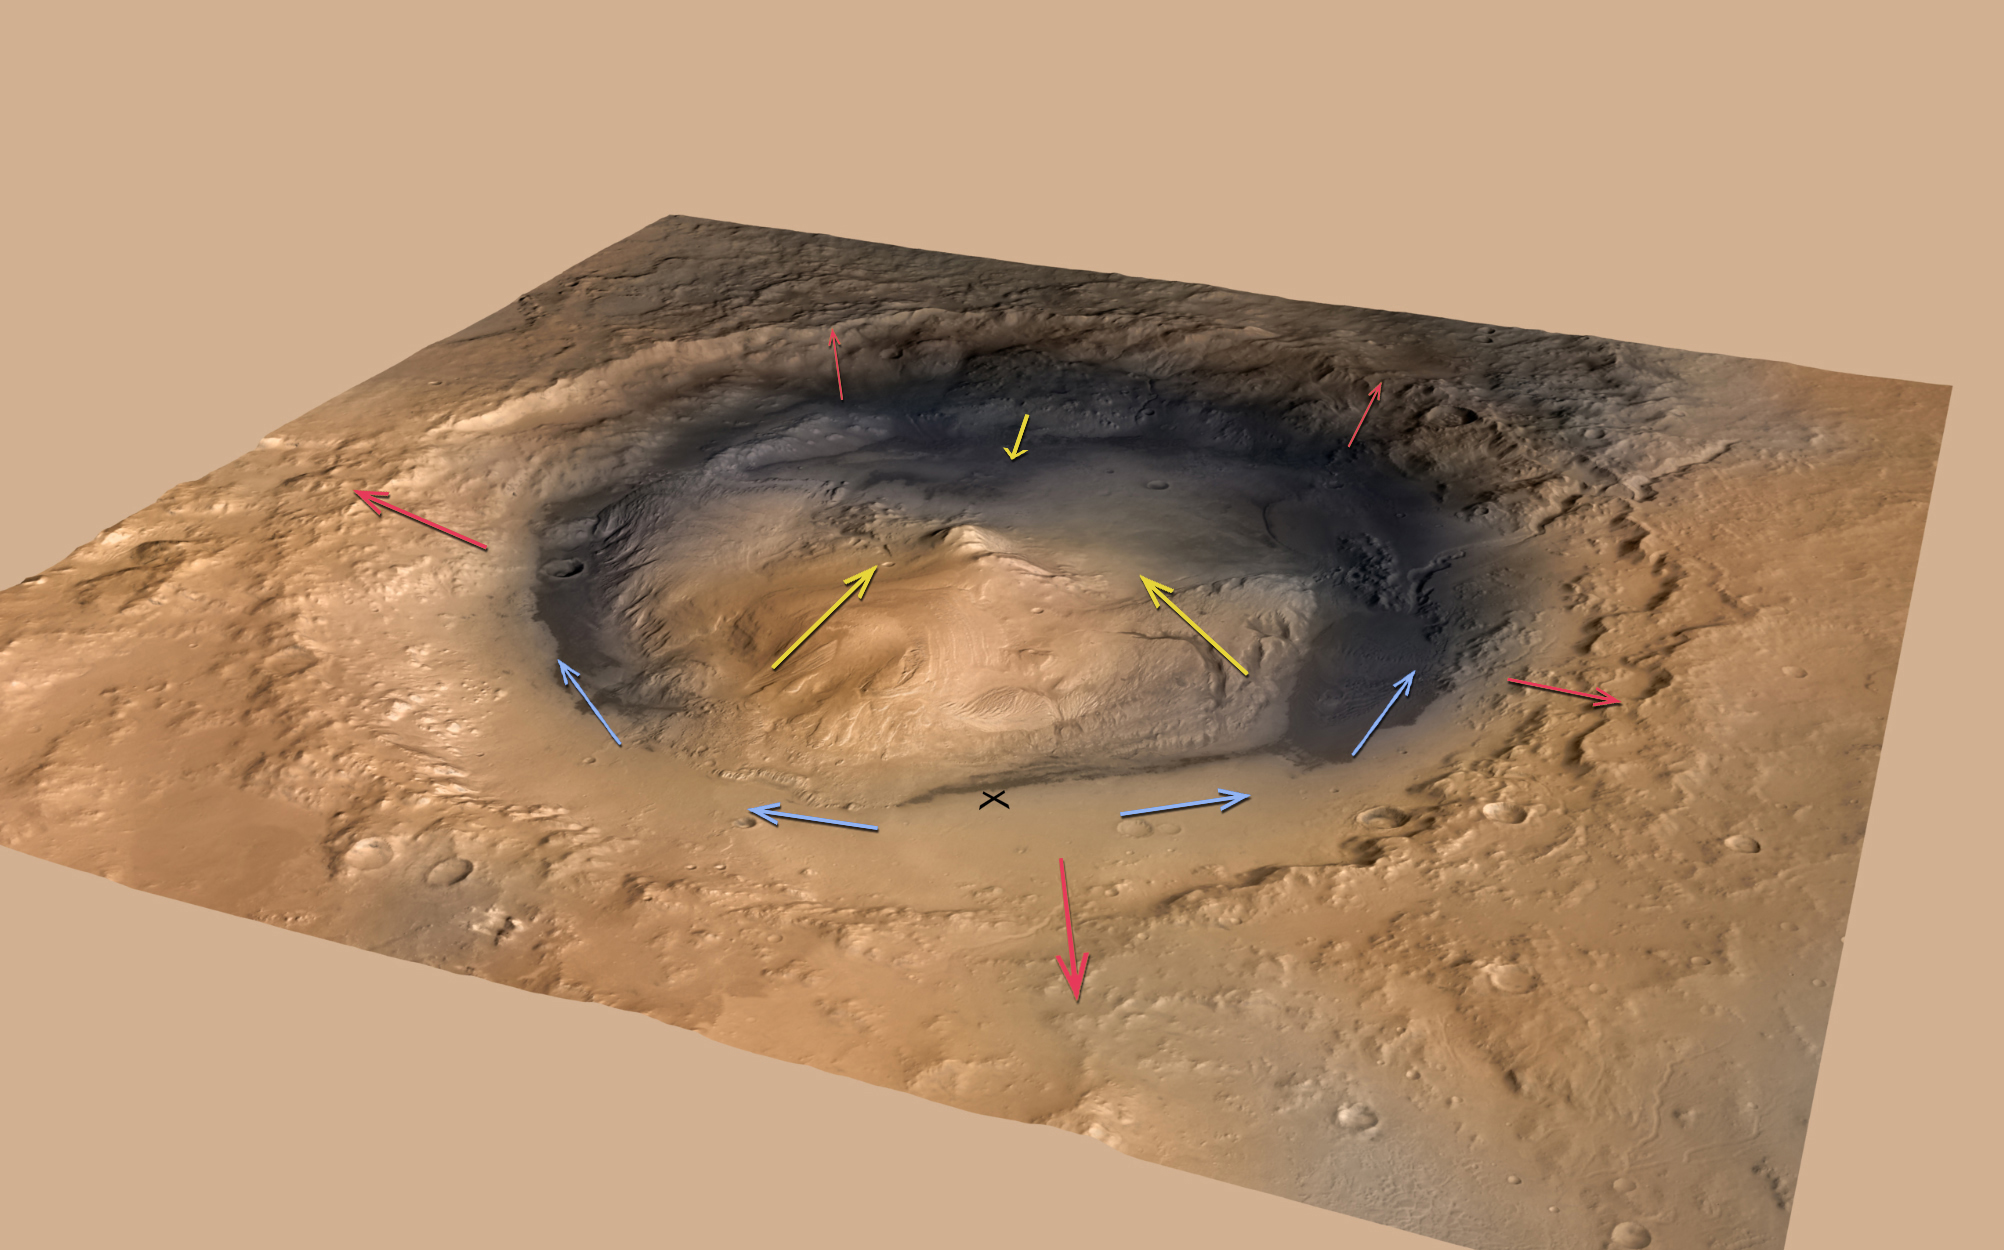

Mountain Winds at Gale Crater

This graphic shows the pattern of winds predicted to be swirling around and inside Gale Crater, which is where NASA’s Curiosity rover landed on Mars. Modeling the winds gives scientists a context for the data from Curiosity’s Rover Environmental Monitoring Station (REMS).

Curiosity’s current location is marked with an “X.” The rover’s setting within a broad depression between the mountain dubbed “Mount Sharp” to the southeast and the rim of Gale Crater to the northwest strongly affects wind measurements collected by REMS.

This snapshot shows midday conditions. In the daytime, winds rise out of the crater, shown by the red arrows, and up the mountain, shown by the yellow arrows. Blue arrows indicate winds that flow along the depression and seem, to Curiosity, to be coming up out of the depression since Curiosity is near the bottom. At its current location, Curiosity may be seeing a mixture of these winds, making it challenging to understand its weather readings.

The patterns reverse in the evening and overnight, when winds flow in the downhill direction.

The background image is an oblique view of Gale Crater, looking toward the southeast. It is an artist’s impression using two-fold vertical exaggeration to emphasize the area’s topography. The crater’s diameter is 96 miles (154 kilometers).

The image combines elevation data from the High Resolution Stereo Camera on the European Space Agency’s Mars Express orbiter, image data from the Context Camera on NASA’s Mars Reconnaissance Orbiter, and color information from Viking Orbiter imagery.

NASA’s Jet Propulsion Laboratory, a division of the California Institute of Technology, Pasadena, manages the Mars Science Laboratory Project for NASA’s Science Mission Directorate, Washington. JPL designed and built the rover.

Credit: NASA/JPL-Caltech/ESA/DLR/FU Berlin/MSSS